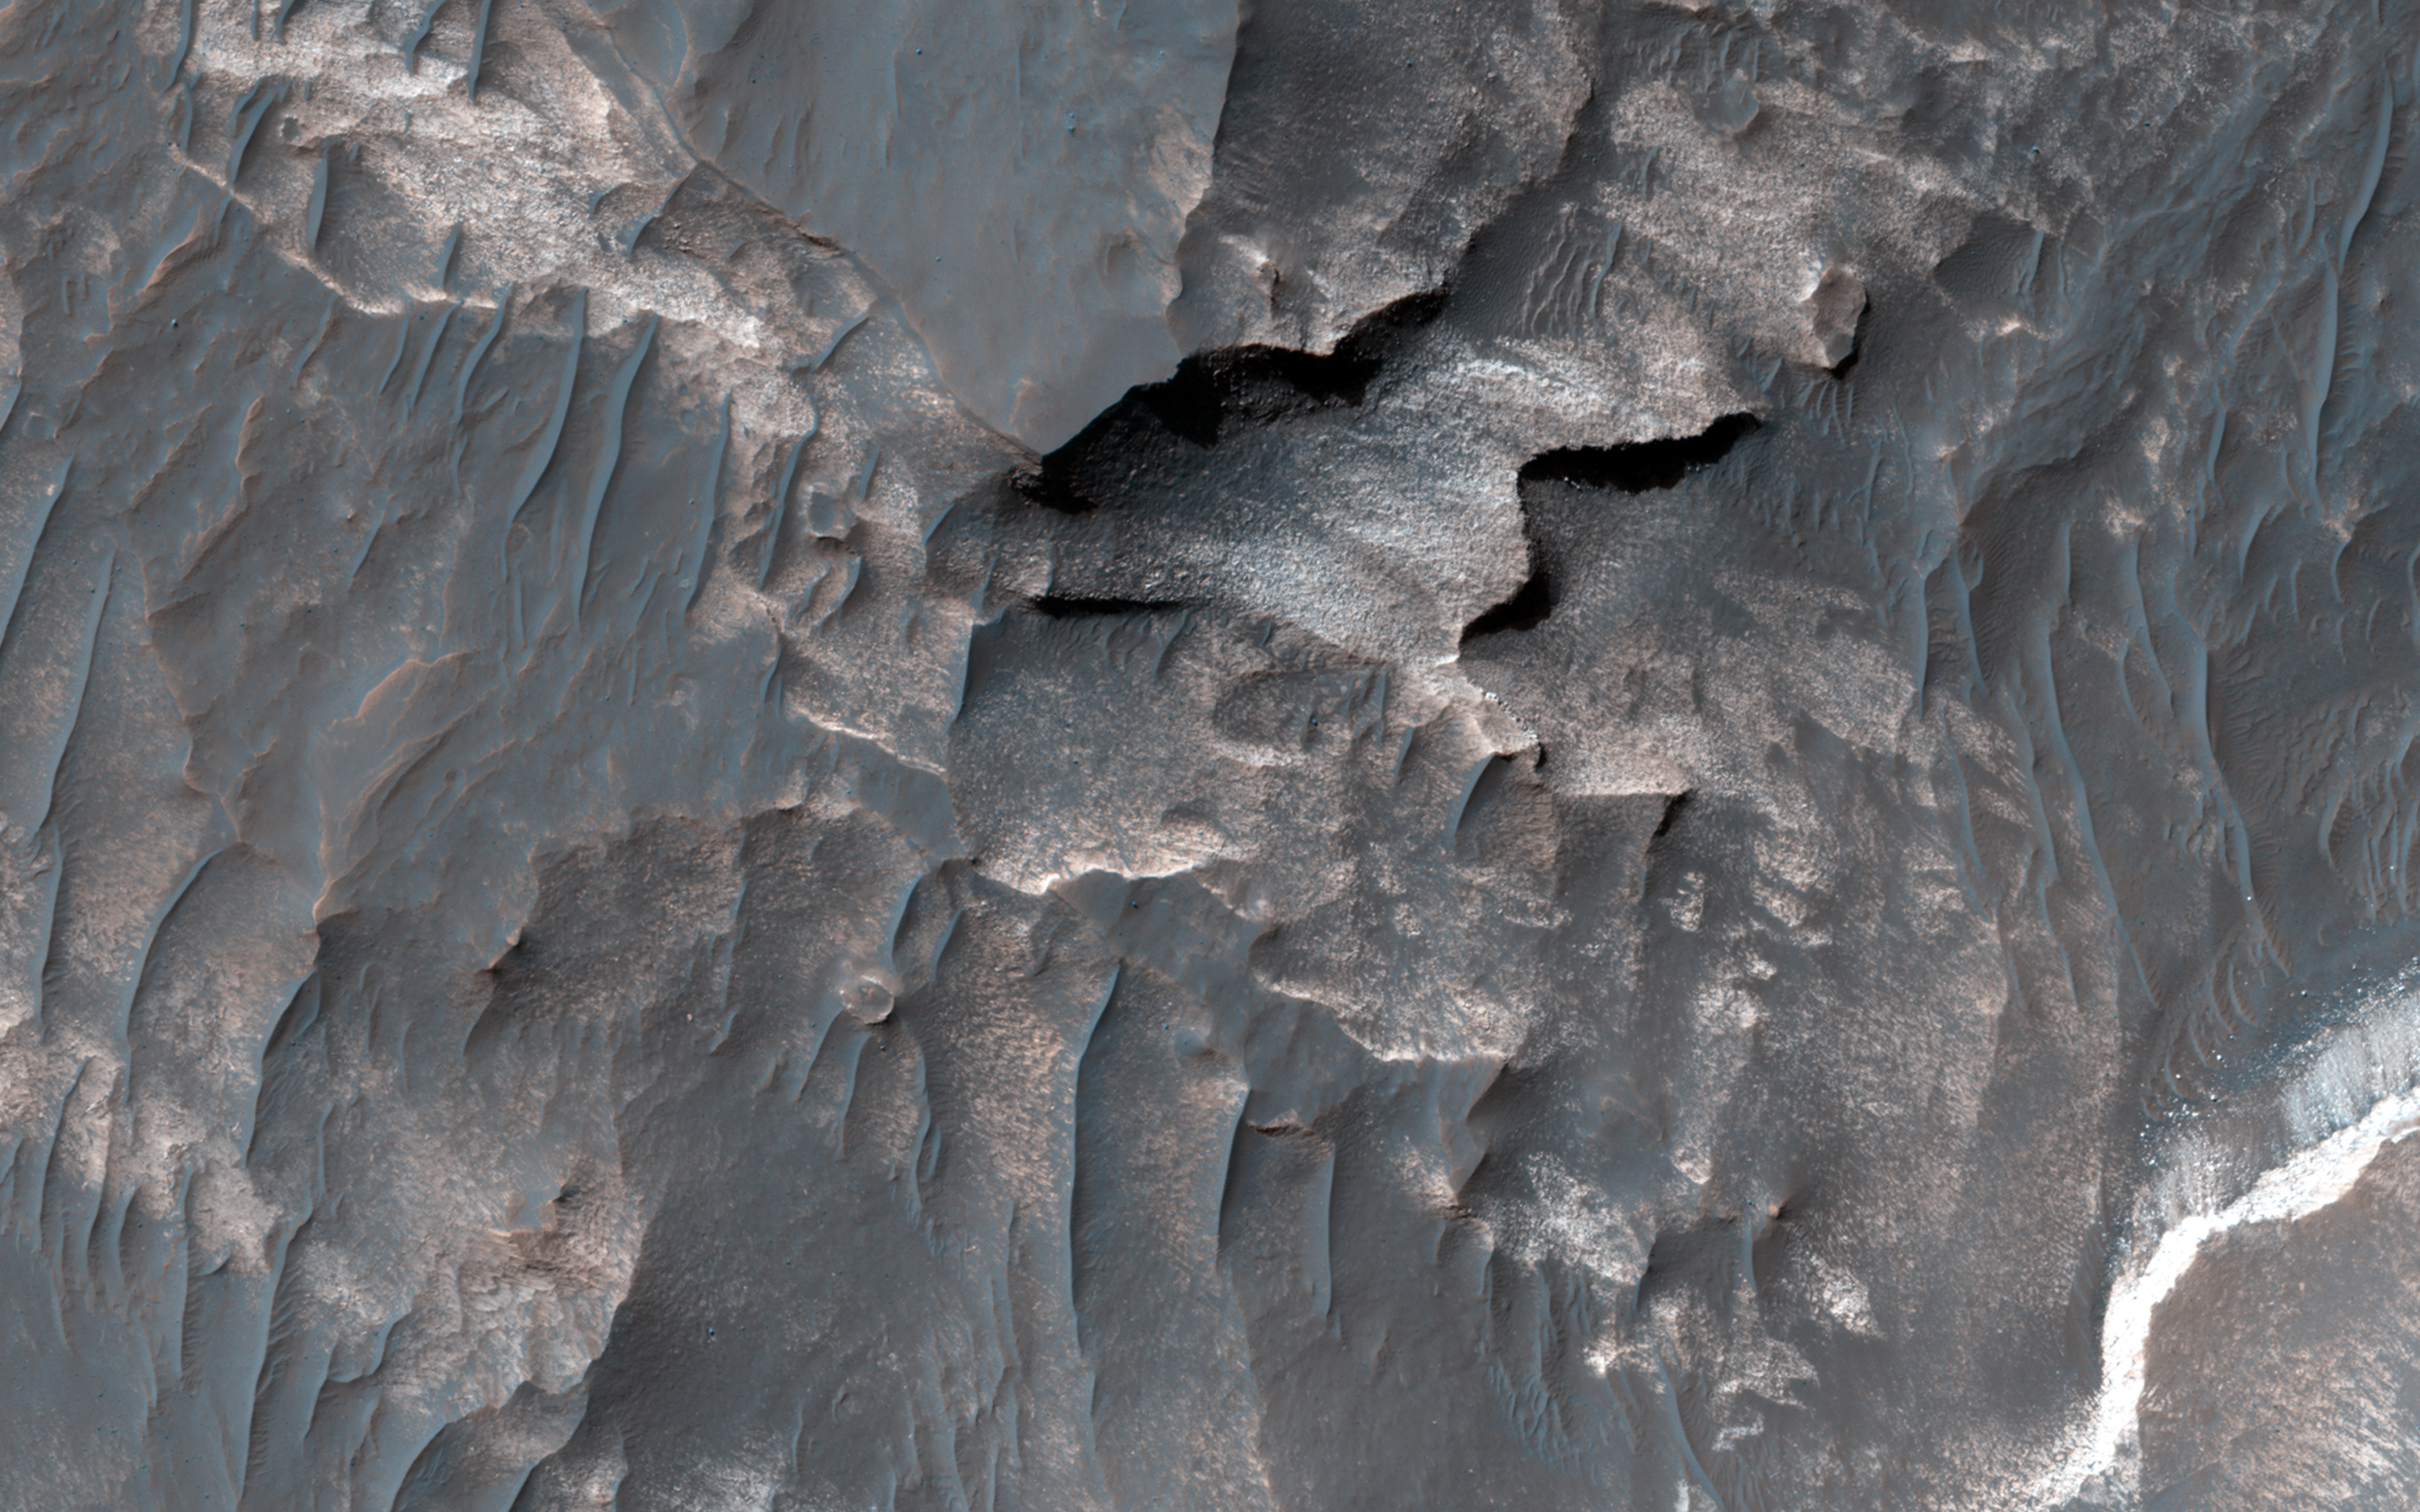

Light-Toned Deposits along Coprates Chasma Slopes

Valles Marineris contains kilometers-thick light-toned layered sedimentary deposits along many of its floors. In this image, similar light-toned layered deposits are observed, except these are found along steeper wallrock slopes in Coprates Chasma.

Compositional data from CRISM and also stereo images — which we use to create 3D images — can help scientists determine how these sediments were deposited and if they are the same as the thicker deposits seen along the chasma floors.

This is a stereo pair with ESP_034975_1670.

HiRISE is one of six instruments on NASA’s Mars Reconnaissance Orbiter. The University of Arizona, Tucson, operates the orbiter’s HiRISE camera, which was built by Ball Aerospace & Technologies Corp., Boulder, Colo. NASA’s Jet Propulsion Laboratory, a division of the California Institute of Technology in Pasadena, manages the Mars Reconnaissance Orbiter Project for the NASA Science Mission Directorate, Washington.

Credit: NASA/JPL-Caltech/Univ. of Arizona